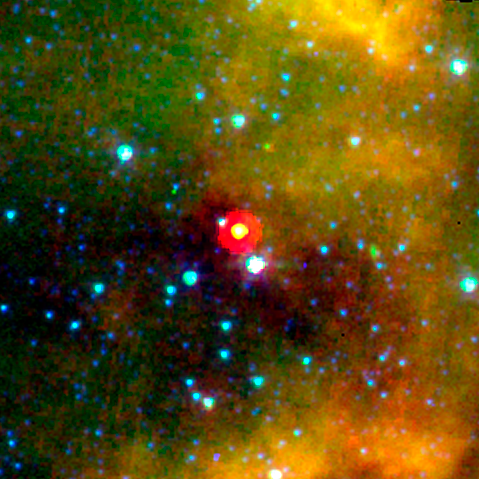

Spitzer View of the Core L1014

The "Cores to Disks" Spitzer Legacy team is using the two infrared cameras on NASA's Spitzer Space Telescope to search dense regions of interstellar molecular clouds (known as "cores") for evidence of star formation. Part of the study targeted a group of objects with no known stars to study the properties of such regions before any stars have formed. The first of these "starless cores" to be examined held a surprise: a source of infrared light appeared where none was expected.

The core is known as L1014, the 1,014th object in a list of dark, dusty "clouds" compiled by astronomer Beverly Lynds over 40 years ago. These have proved to be homes to a rich variety of molecules and are the birthplaces of stars and planets.

The Spitzer image is a 3.6 micron (blue), 8.0 micron (green) and 24.0 micron (red) composite image. The light seen in the infrared image originates from very different sources. The bright yellow object at the center of the image is the object detected in the "starless core". The red ring surrounding the object is an artifact of the reduced spatial resolution of the telescope at 24 microns.

At 3.6 microns the light comes mainly from the object at the heart of the core. At longer wavelengths, the light from the object becomes stronger, a signature that it is not a background star. Also in the longer wavelengths (8.0 to 24.0 microns), astronomers saw the glow from interstellar dust, glowing green to red in the Spitzer composite image. This dust consists mainly of a variety of carbon-based organic molecules known collectively as polycyclic aromatic hydrocarbons. The red color traces a cooler dust component. No previous observations showed any hint of a source in L1014.

The L1014 core lies in the direction of Cygnus. It is thought to be about 600 light years away, but the distance is somewhat uncertain.

The results from this study are published by C. Young and the "Cores to Disks" team in the Astrophysical Journal.

Credit: NASA/JPL-Caltech/N. Evans (Univ. of Texas at Austin)